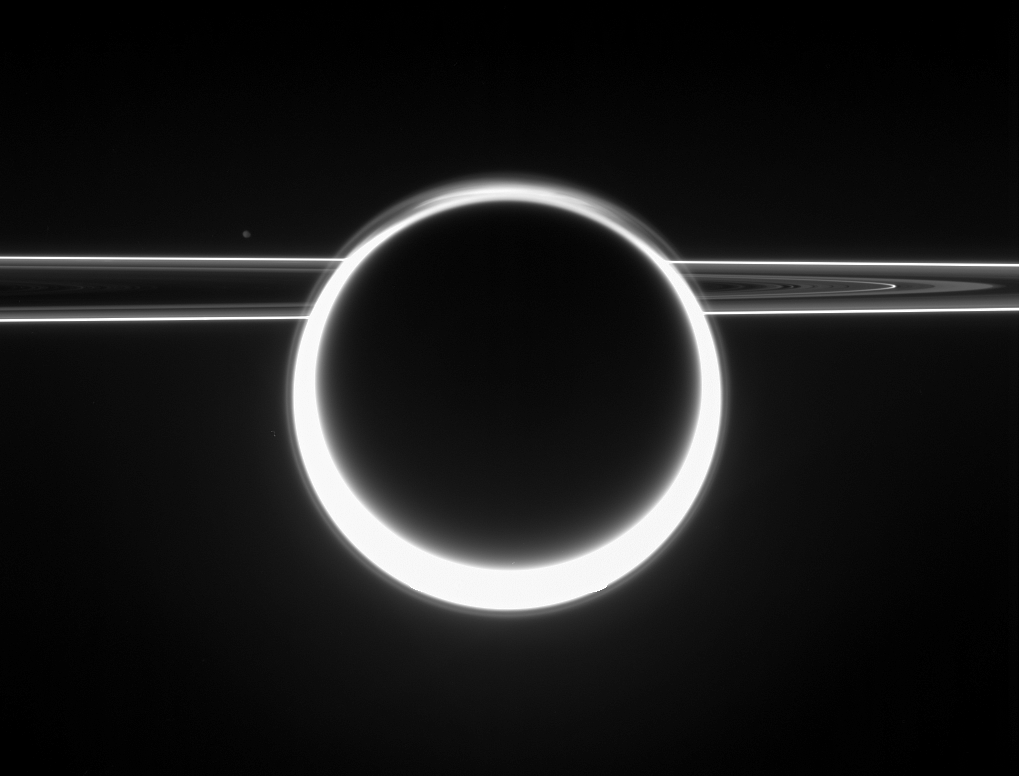

Ring of Light

Dazzling Titan glows with a 360-degree sunset as light scatters through its very extended atmosphere. Some structure is visible in the hazes of the northern polar hood.

To the left is Janus (181 kilometers, or 113 miles across), far off on the opposite side of the ringplane. The rings show their unlit side to Cassini, as the spacecraft viewed them from slightly above the ringplane.

A world with strikingly Earth-like physical processes, frigid Titan is Saturn’s largest natural satellite, at 5,150 kilometers (3,200 miles) across. Titan’s image is saturated at the 5 o’clock position.

The view was acquired in visible light with the Cassini spacecraft narrow-angle camera on June 2, 2006 at a distance of approximately 2.3 million kilometers (1.5 million miles) from Titan and at a Sun-Titan-spacecraft, or phase, angle of 163 degrees. Cassini was 3.7 million kilometers (2.3 million miles) from Janus. Image scale is 14 kilometers (9 miles) per pixel on Titan and 22 kilometers (14 miles) on Janus.

The Cassini-Huygens mission is a cooperative project of NASA, the European Space Agency and the Italian Space Agency. The Jet Propulsion Laboratory, a division of the California Institute of Technology in Pasadena, manages the mission for NASA’s Science Mission Directorate, Washington, D.C. The Cassini orbiter and its two onboard cameras were designed, developed and assembled at JPL. The imaging operations center is based at the Space Science Institute in Boulder, Colo.

Credit: NASA/JPL/Space Science Institute